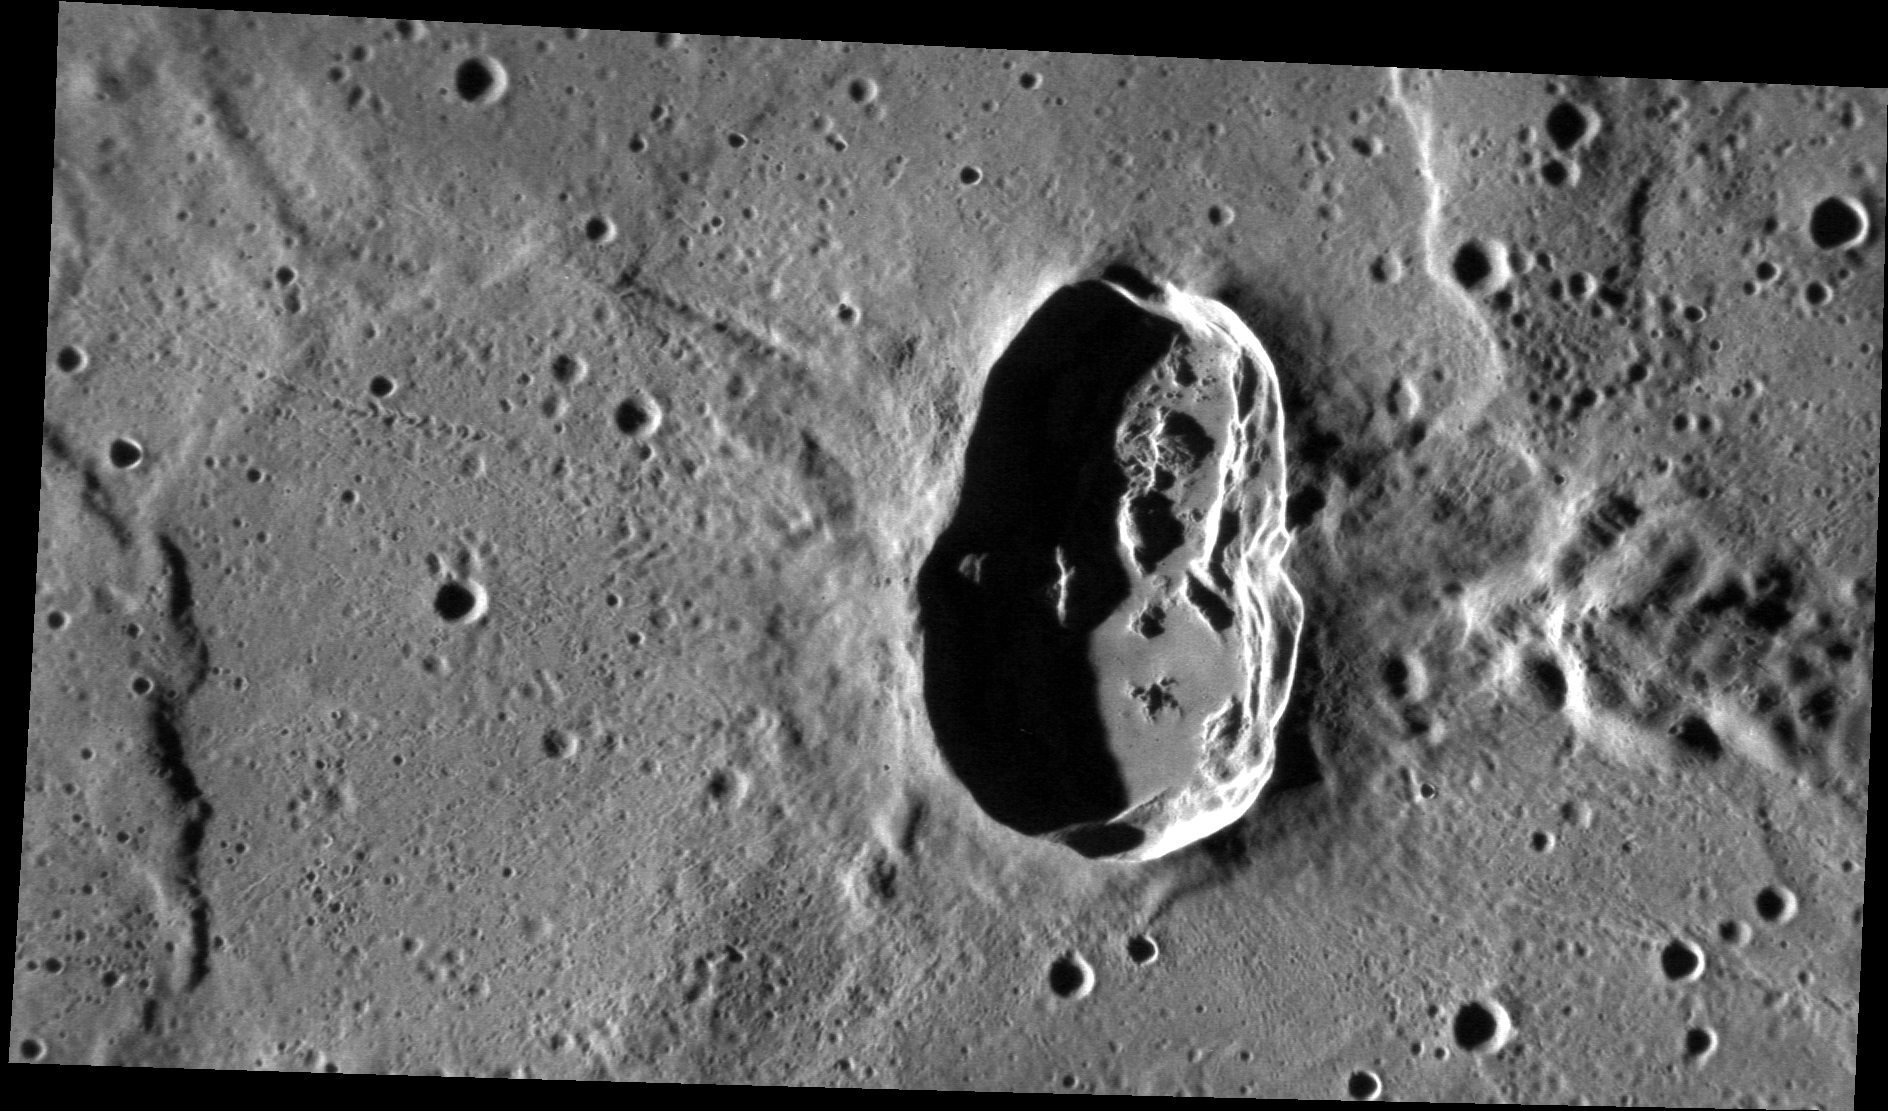

Hovnatanian’s Close-up

Hovnatanian crater was formed by an object that impacted at a very oblique angle, causing the crater to appear elliptical. Although impacts at most angles produce circular craters, impacts with incidence angles <15º (from the horizontal) will create elliptical craters. The rays of Hovnatanian form a “butterfly” pattern, which also indicates an oblique impact.

This image was acquired as a high-resolution targeted observation. Targeted observations are images of a small area on Mercury’s surface at resolutions much higher than the 250-meter/pixel (820 feet/pixel) morphology base map or the 1-kilometer/pixel (0.6 miles/pixel) color base map. It is not possible to cover all of Mercury’s surface at this high resolution during MESSENGER’s one-year mission, but several areas of high scientific interest are generally imaged in this mode each week.

Date acquired: January 16, 2012
Image Mission Elapsed Time (MET): 235218286
Image ID: 1273501
Instrument: Narrow Angle Camera (NAC) of the Mercury Dual Imaging System (MDIS)
Center Latitude: -7.7°
Center Longitude: 172.6° E
Resolution: 58 meters/pixel
Scale: Hovnatanian crater is approximately 33 km (21 mi.) long.
Incidence Angle: 77.3°
Emission Angle: 55.6°
Phase Angle: 132.9°

The MESSENGER spacecraft is the first ever to orbit the planet Mercury, and the spacecraft’s seven scientific instruments and radio science investigation are unraveling the history and evolution of the Solar System’s innermost planet. Visit the Why Mercury? section of this website to learn more about the key science questions that the MESSENGER mission is addressing. During the one-year primary mission, MDIS is scheduled to acquire more than 75,000 images in support of MESSENGER’s science goals.

These images are from MESSENGER, a NASA Discovery mission to conduct the first orbital study of the innermost planet, Mercury. For information regarding the use of images, see the MESSENGER image use policy.

Credit: NASA/Johns Hopkins University Applied Physics Laboratory/Carnegie Institution of Washington